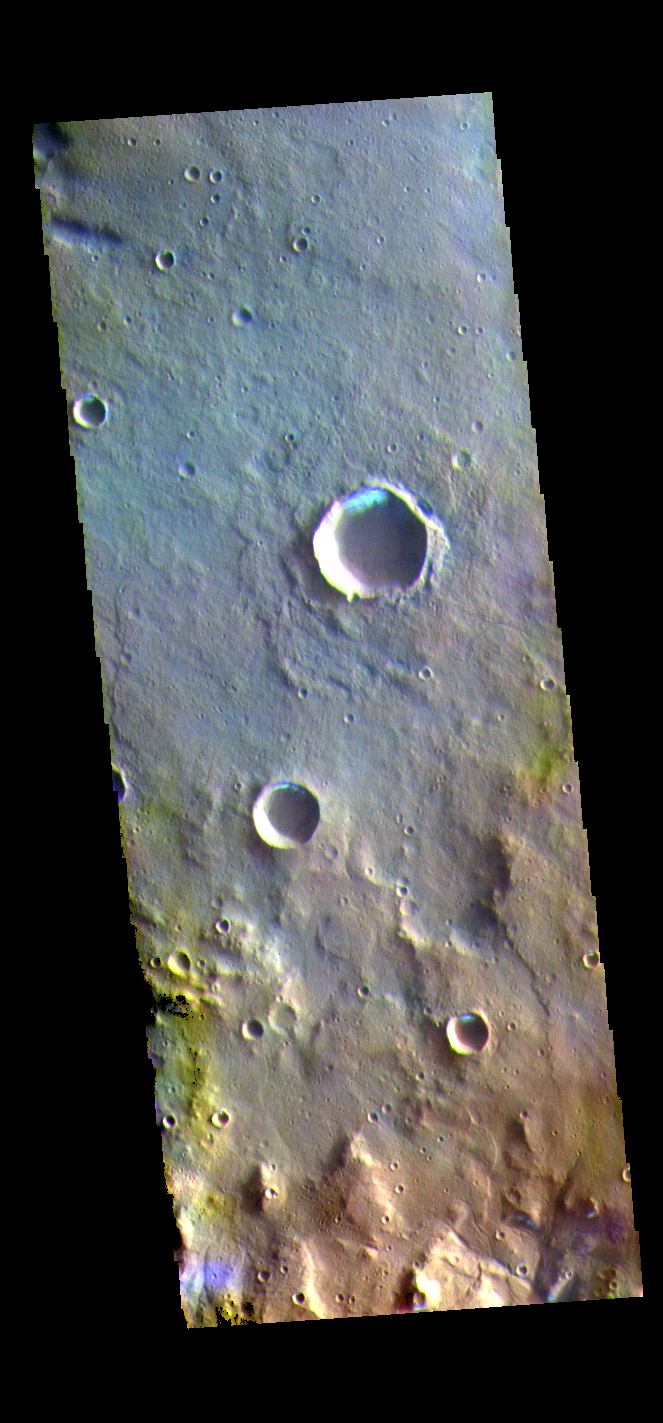

Morning Frost – False Color

The THEMIS VIS camera contains 5 filters. The data from different filters can be combined in multiple ways to create a false color image. These false color images may reveal subtle variations of the surface not easily identified in a single band image. Today’s false color image shows several small, unnamed craters in Terra Sirenum. The bright blue region on the inner crater rim is morning frost. Collected during the winter, south facing slopes stay in shadow and retain frost longer than the rest of the rim already in sunlight. Frosts are only identifiable in multi filter images.

Credit: NASA/JPL-Caltech/ASU